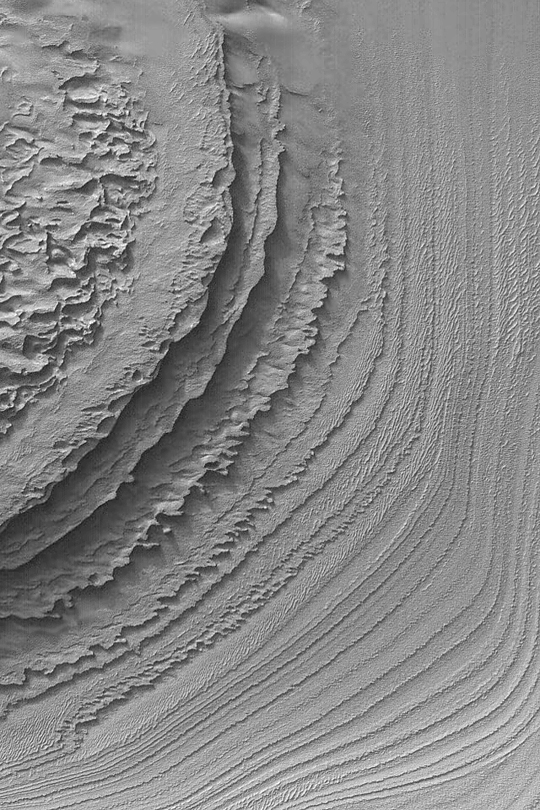

Layers in Galle Crater

MGS MOC Release No. MOC2-385, 8 June 2003

This Mars Global Surveyor (MGS) Mars Orbiter Camera (MOC) image provides a glimpse of the layered sedimentary rocks in southern Galle Crater. The picture covers an area about 3 km (1.9 mi) wide near 52.3°S, 30.1°W. Sunlight illuminates the scene from the upper left.

Credit: NASA/JPL/Malin Space Science Systems